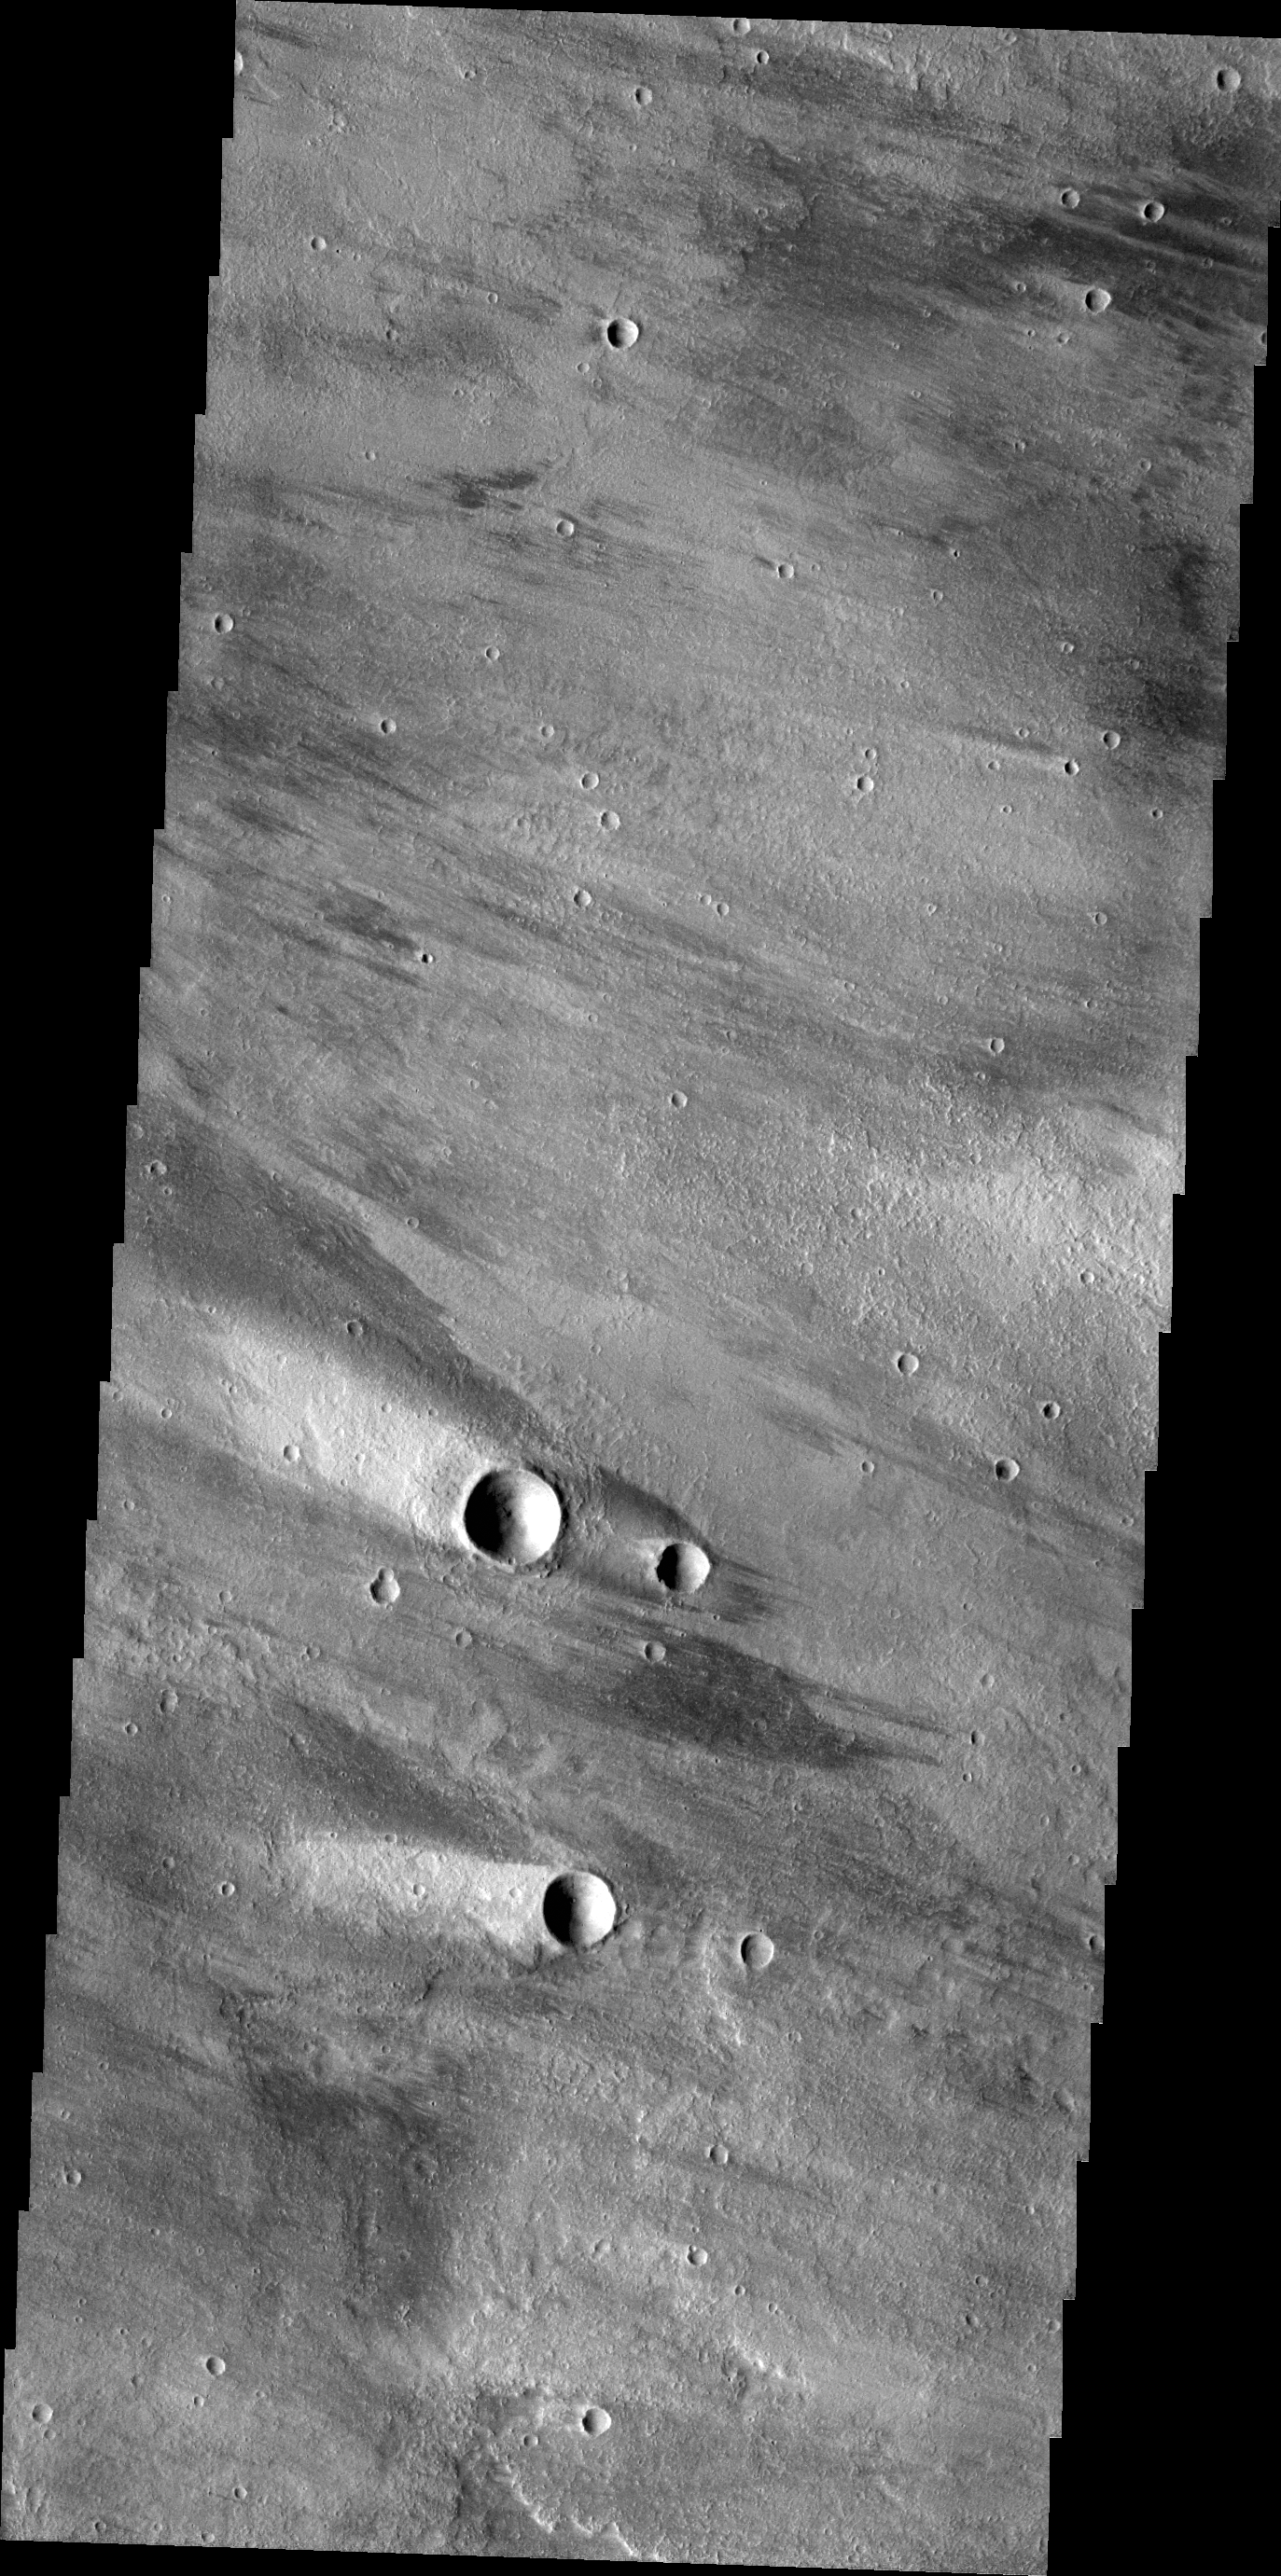

Windstreaks

The windstreaks in this VIS image are located on the volcanic plains northeast of Olympus Mons.

Credit: NASA/JPL/ASU